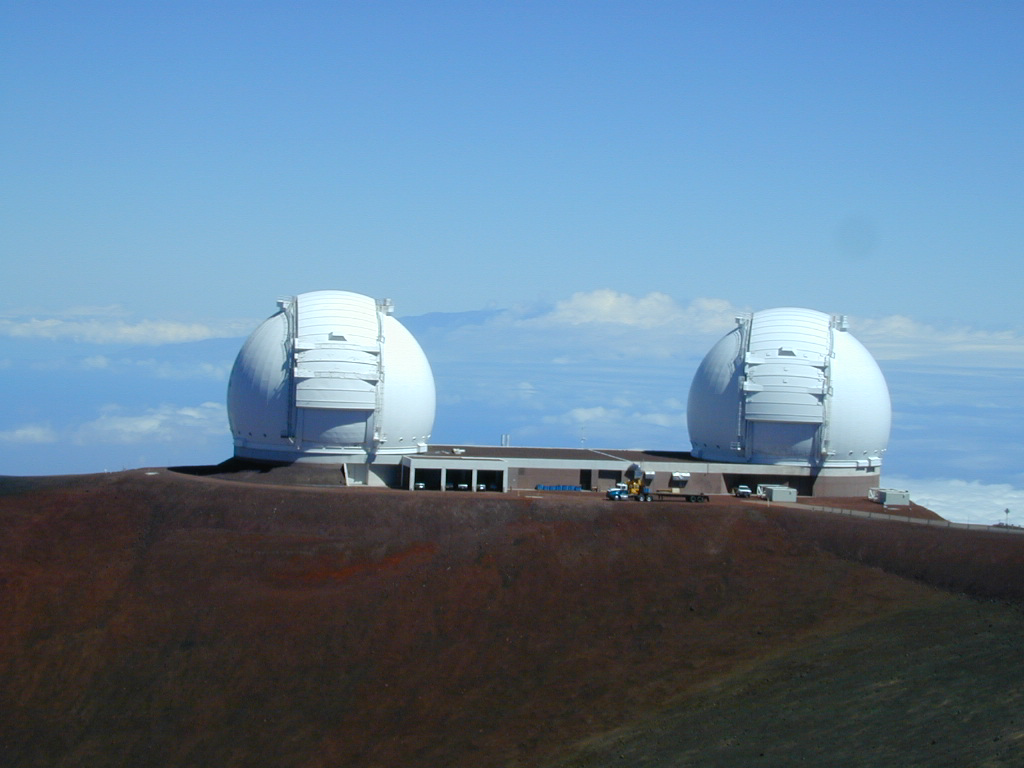

Keck Interferometer

At the summit of Mauna Kea, Hawaii, NASA astronomers have linked the two 10-meter (33-foot) telescopes at the W. M. Keck Observatory. The linked telescopes, which together are called the Keck Interferometer, make up the world’s most powerful optical telescope system. The Keck Interferometer will search for planets around nearby stars and study dust clouds around those stars that may hamper future space-based searches for habitable, Earthlike planets. The Keck Interferometer is part of NASA’s Origins program, which seeks to answer two fundamental questions: How did we get here? Are we alone?

Credit: NASA/JPL